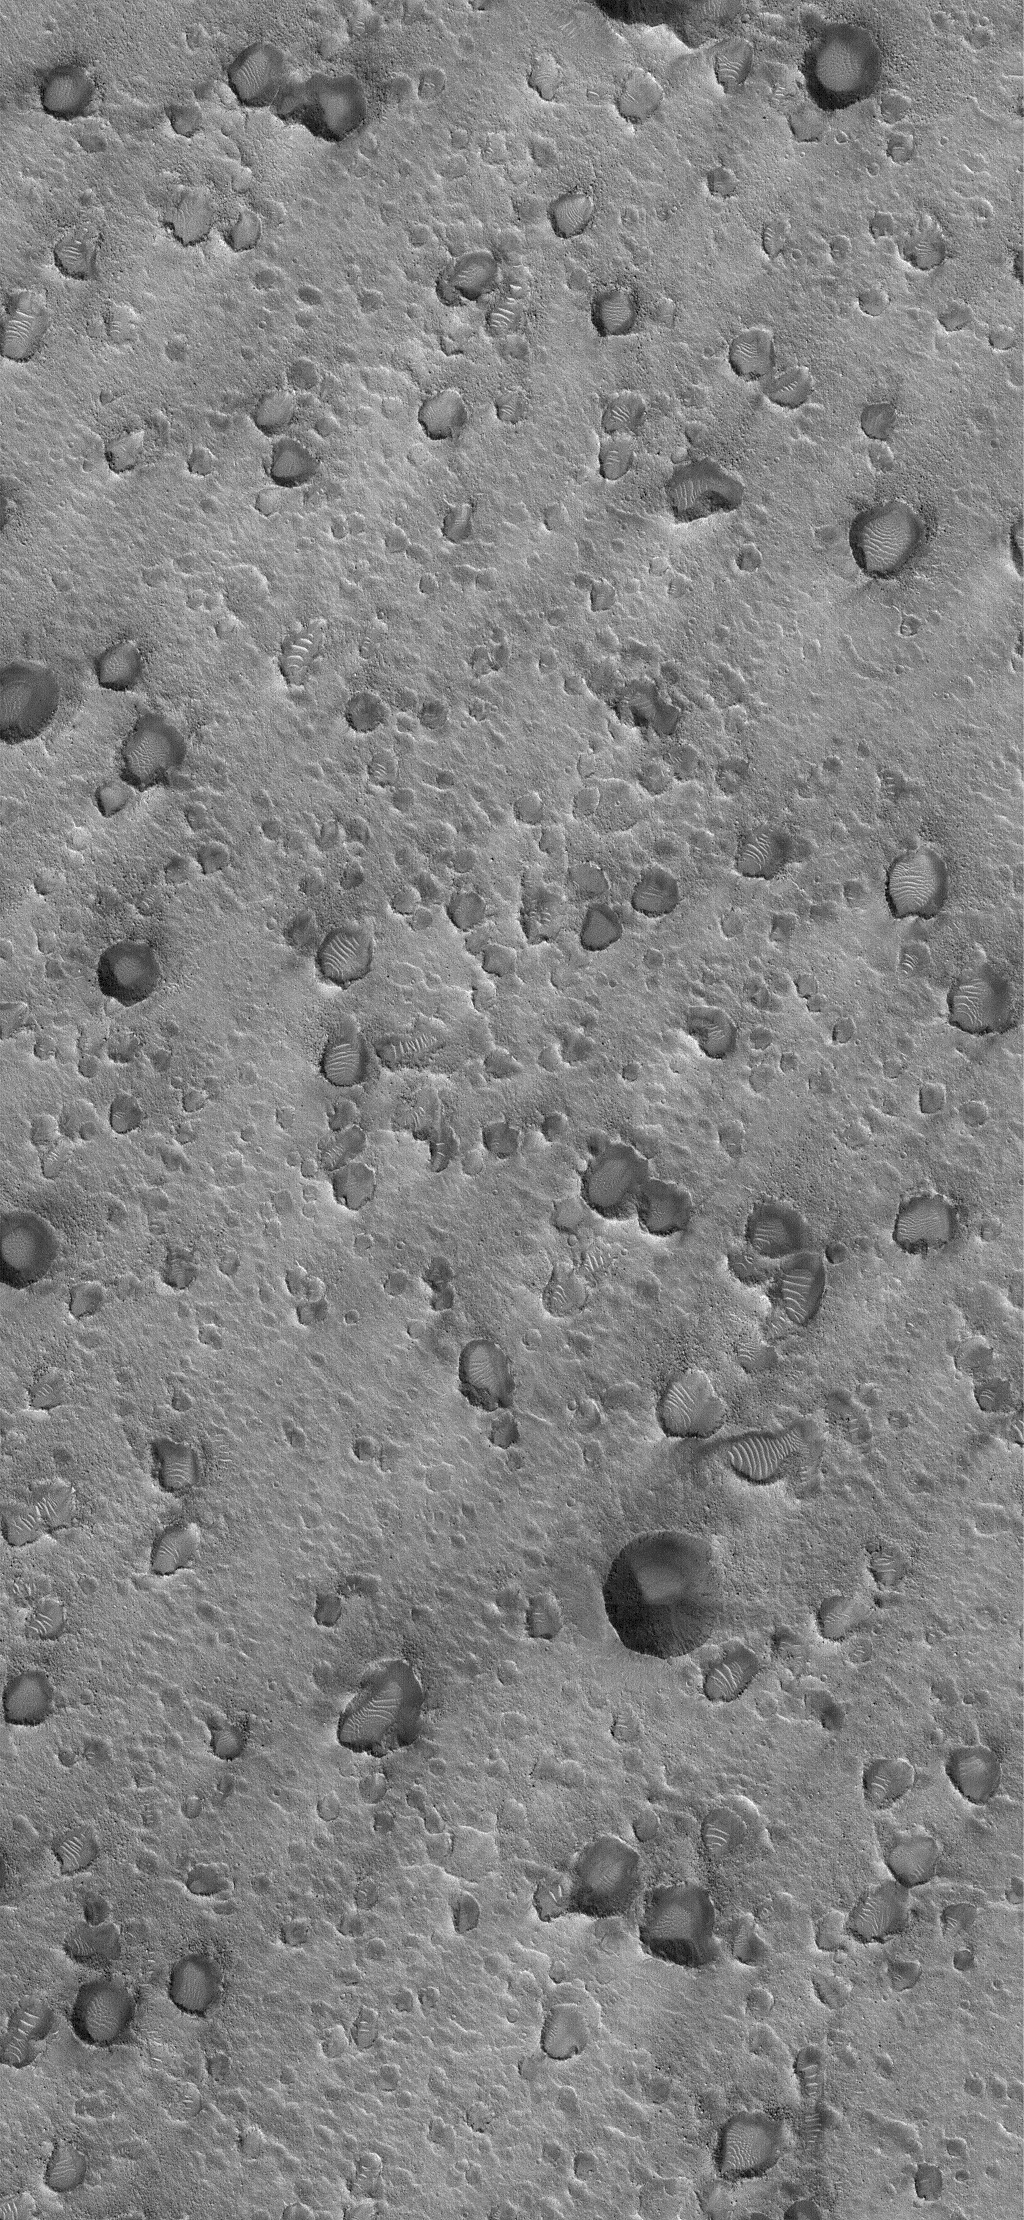

Secondary Field

26 January 2006
This Mars Global Surveyor (MGS) Mars Orbiter Camera (MOC) image shows a field of secondary craters located on the plains north of Ares Vallis, roughly 30 or 35 kilometers (19-22 miles) northeast of the Mars Pathfinder landing site. These craters did not form directly by individual meteor impacts — they resulted from the impact of material ejected from a much larger meteor impact that occurred somewhere to the south of the region.

Location near: 19.9°N, 33.3°W
Image width: ~3 km (~1.9 mi)
Illumination from: lower left
Season: Northern Winter

Credit: NASA/JPL/Malin Space Science Systems